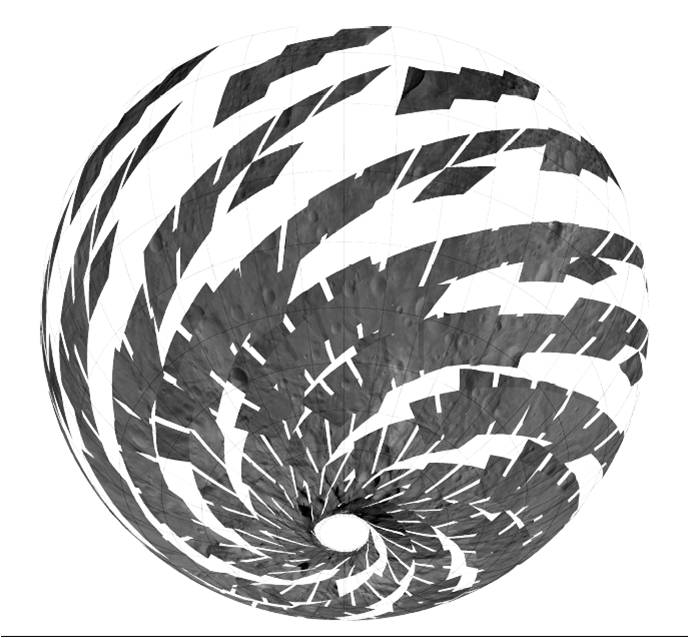

Mosaic of Visible and Infrared Spectrometer Data

This mosaic shows the location of the data acquired by VIR (visible and infrared spectrometer) during the HAMO (high-altitude mapping orbit) phase of the Dawn mission. VIR can image Vesta in a number of different wavelengths of light, ranging from the visible to the infrared part of the electromagnetic spectrum. This mosaic shows the images taken at a wavelength of 550 nanometers, which is in the visible part of the electromagnetic spectrum. During HAMO VIR obtained more than 4.6 million spectra of Vesta. It is clear from this image that the VIR observations are widely distributed across Vesta, which results in a global view of the spectral properties of Vesta’s surface.

This image shows Vesta’s southern hemisphere (lower part of the image) and equatorial regions (upper part of the image). NASA’s Dawn spacecraft obtained these VIR images with its visible and infrared spectrometer in September and October 2011. The distance to the surface of Vesta is around 700 kilometers (435 miles) and the average image resolution is 170 meters per pixel.

The Dawn mission to Vesta and Ceres is managed by NASA’s Jet Propulsion Laboratory, a division of the California Institute of Technology in Pasadena, for NASA’s Science Mission Directorate, Washington D.C. UCLA is responsible for overall Dawn mission science. The visible and infrared mapping spectrometer was provided by the Italian Space Agency and is managed by the Italy’s National Institute for Astrophysics, Rome, in collaboration with Selex Galileo, where it was built. The Dawn framing cameras have been developed and built under the leadership of the Max Planck Institute for Solar System Research, Katlenburg-Lindau, Germany, with significant contributions by DLR German Aerospace Center, Institute of Planetary Research, Berlin, and in coordination with the Institute of Computer and Communication Network Engineering, Braunschweig. The Framing Camera project is funded by the Max Planck Society, DLR, and NASA/JPL.

Credit: NASA/JPL-Caltech/UCLA/MPS/DLR/IDA